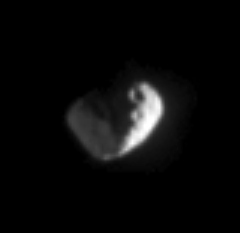

Janus: God of Beginnings

This close-up view of Saturn’s moon Janus shows what appear to be two large craters near the boundary between day and night. The left side of the moon is lit feebly by reflected light from Saturn. Janus is 181 kilometers (113 miles) across.

The image was taken in visible light with the Cassini spacecraft narrow-angle camera on Feb. 18, 2005, at a distance of approximately 1.1 million kilometers (684,000 miles) from Janus and at a Sun-Janus-spacecraft, or phase, angle of 108 degrees. Resolution in the original image was 7 kilometers (4 miles) per pixel. The image has been contrast-enhanced and magnified by a factor of three to aid visibility.

The Cassini-Huygens mission is a cooperative project of NASA, the European Space Agency and the Italian Space Agency. The Jet Propulsion Laboratory, a division of the California Institute of Technology in Pasadena, manages the mission for NASA’s Science Mission Directorate, Washington, D.C. The Cassini orbiter and its two onboard cameras were designed, developed and assembled at JPL. The imaging team is based at the Space Science Institute, Boulder, Colo.

Credit: NASA/JPL/Space Science Institute